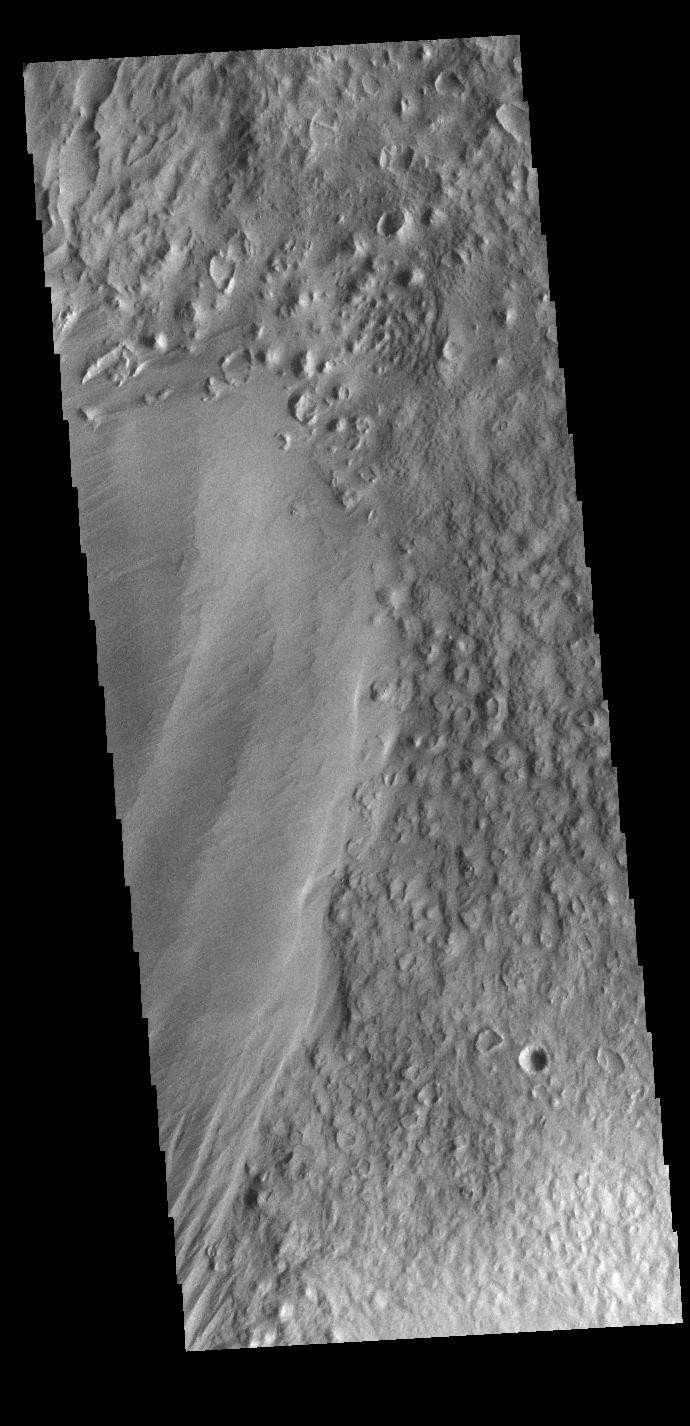

Eumenides Dorsum

Eumenides Dorsum is a large linear rise located in southern Amazonis Planitia. Erosion by wind action is prevalent in this region. The materials of the dorsum are the smooth deposit along the left side of this VIS image. The rougher surface is part of the plains material that make up the majority of Amazonis Planitia.

Credit: NASA/JPL-Caltech/ASU